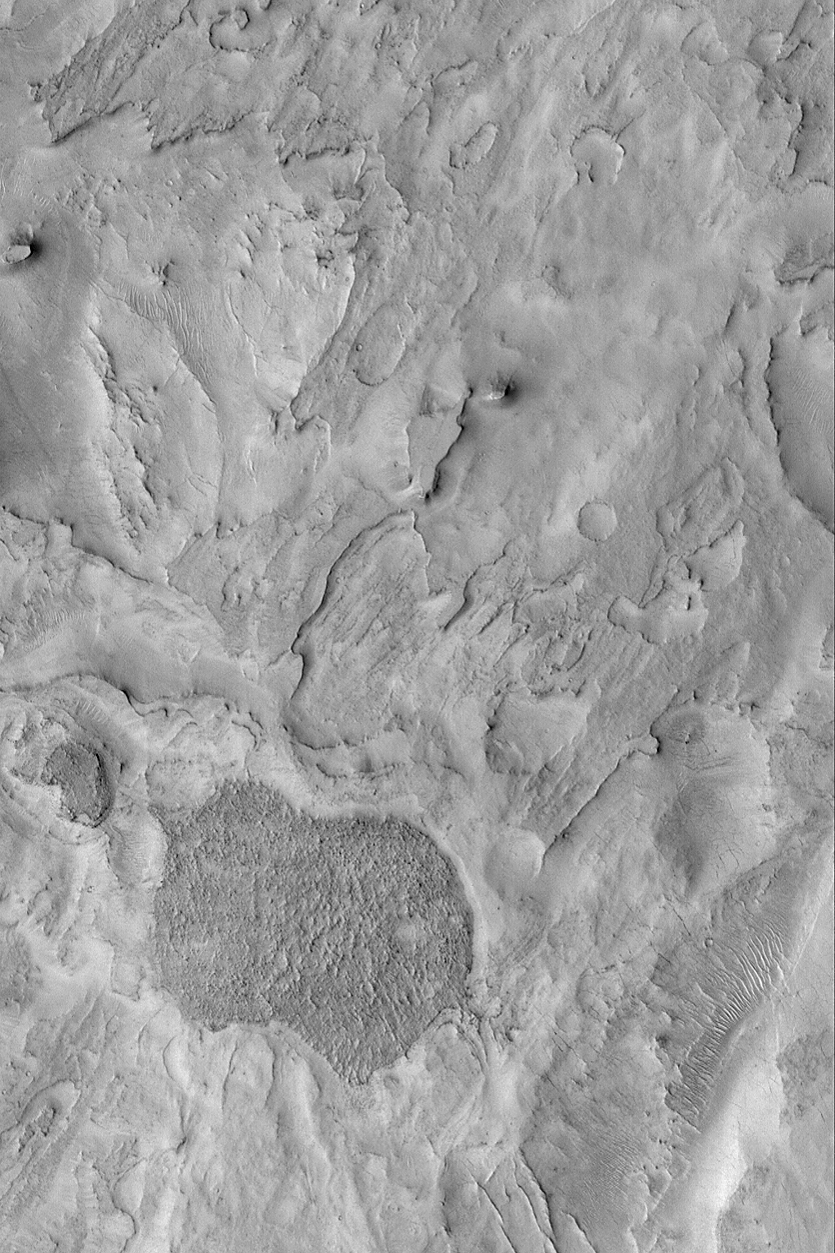

Northeast Arabia Terra

MGS MOC Release No. MOC2-466, 28 August 2003

Northeast Arabia Terra is a heavily cratered region that has undergone considerable erosion. The erosion has exposed filled, buried meteor impact craters; it has also eroded craters down so that all that remains is the former floor of a crater. This Mars Global Surveyor (MGS) Mars Orbiter Camera (MOC) image shows some of the eroded terrain in northeast Arabia Terra near Huo Hsing Vallis. The terrain is layered, and these layers have been eroded. The dark feature toward the lower left may be the remains of a crater floor–the entire crater and the rock into which it formed have all been stripped away. This image is located near 29.6°N, 292.8°W. The picture covers an area 3 km (1.9 mi) across and is illuminated from the lower left.

Credit: NASA/JPL/Malin Space Science Systems